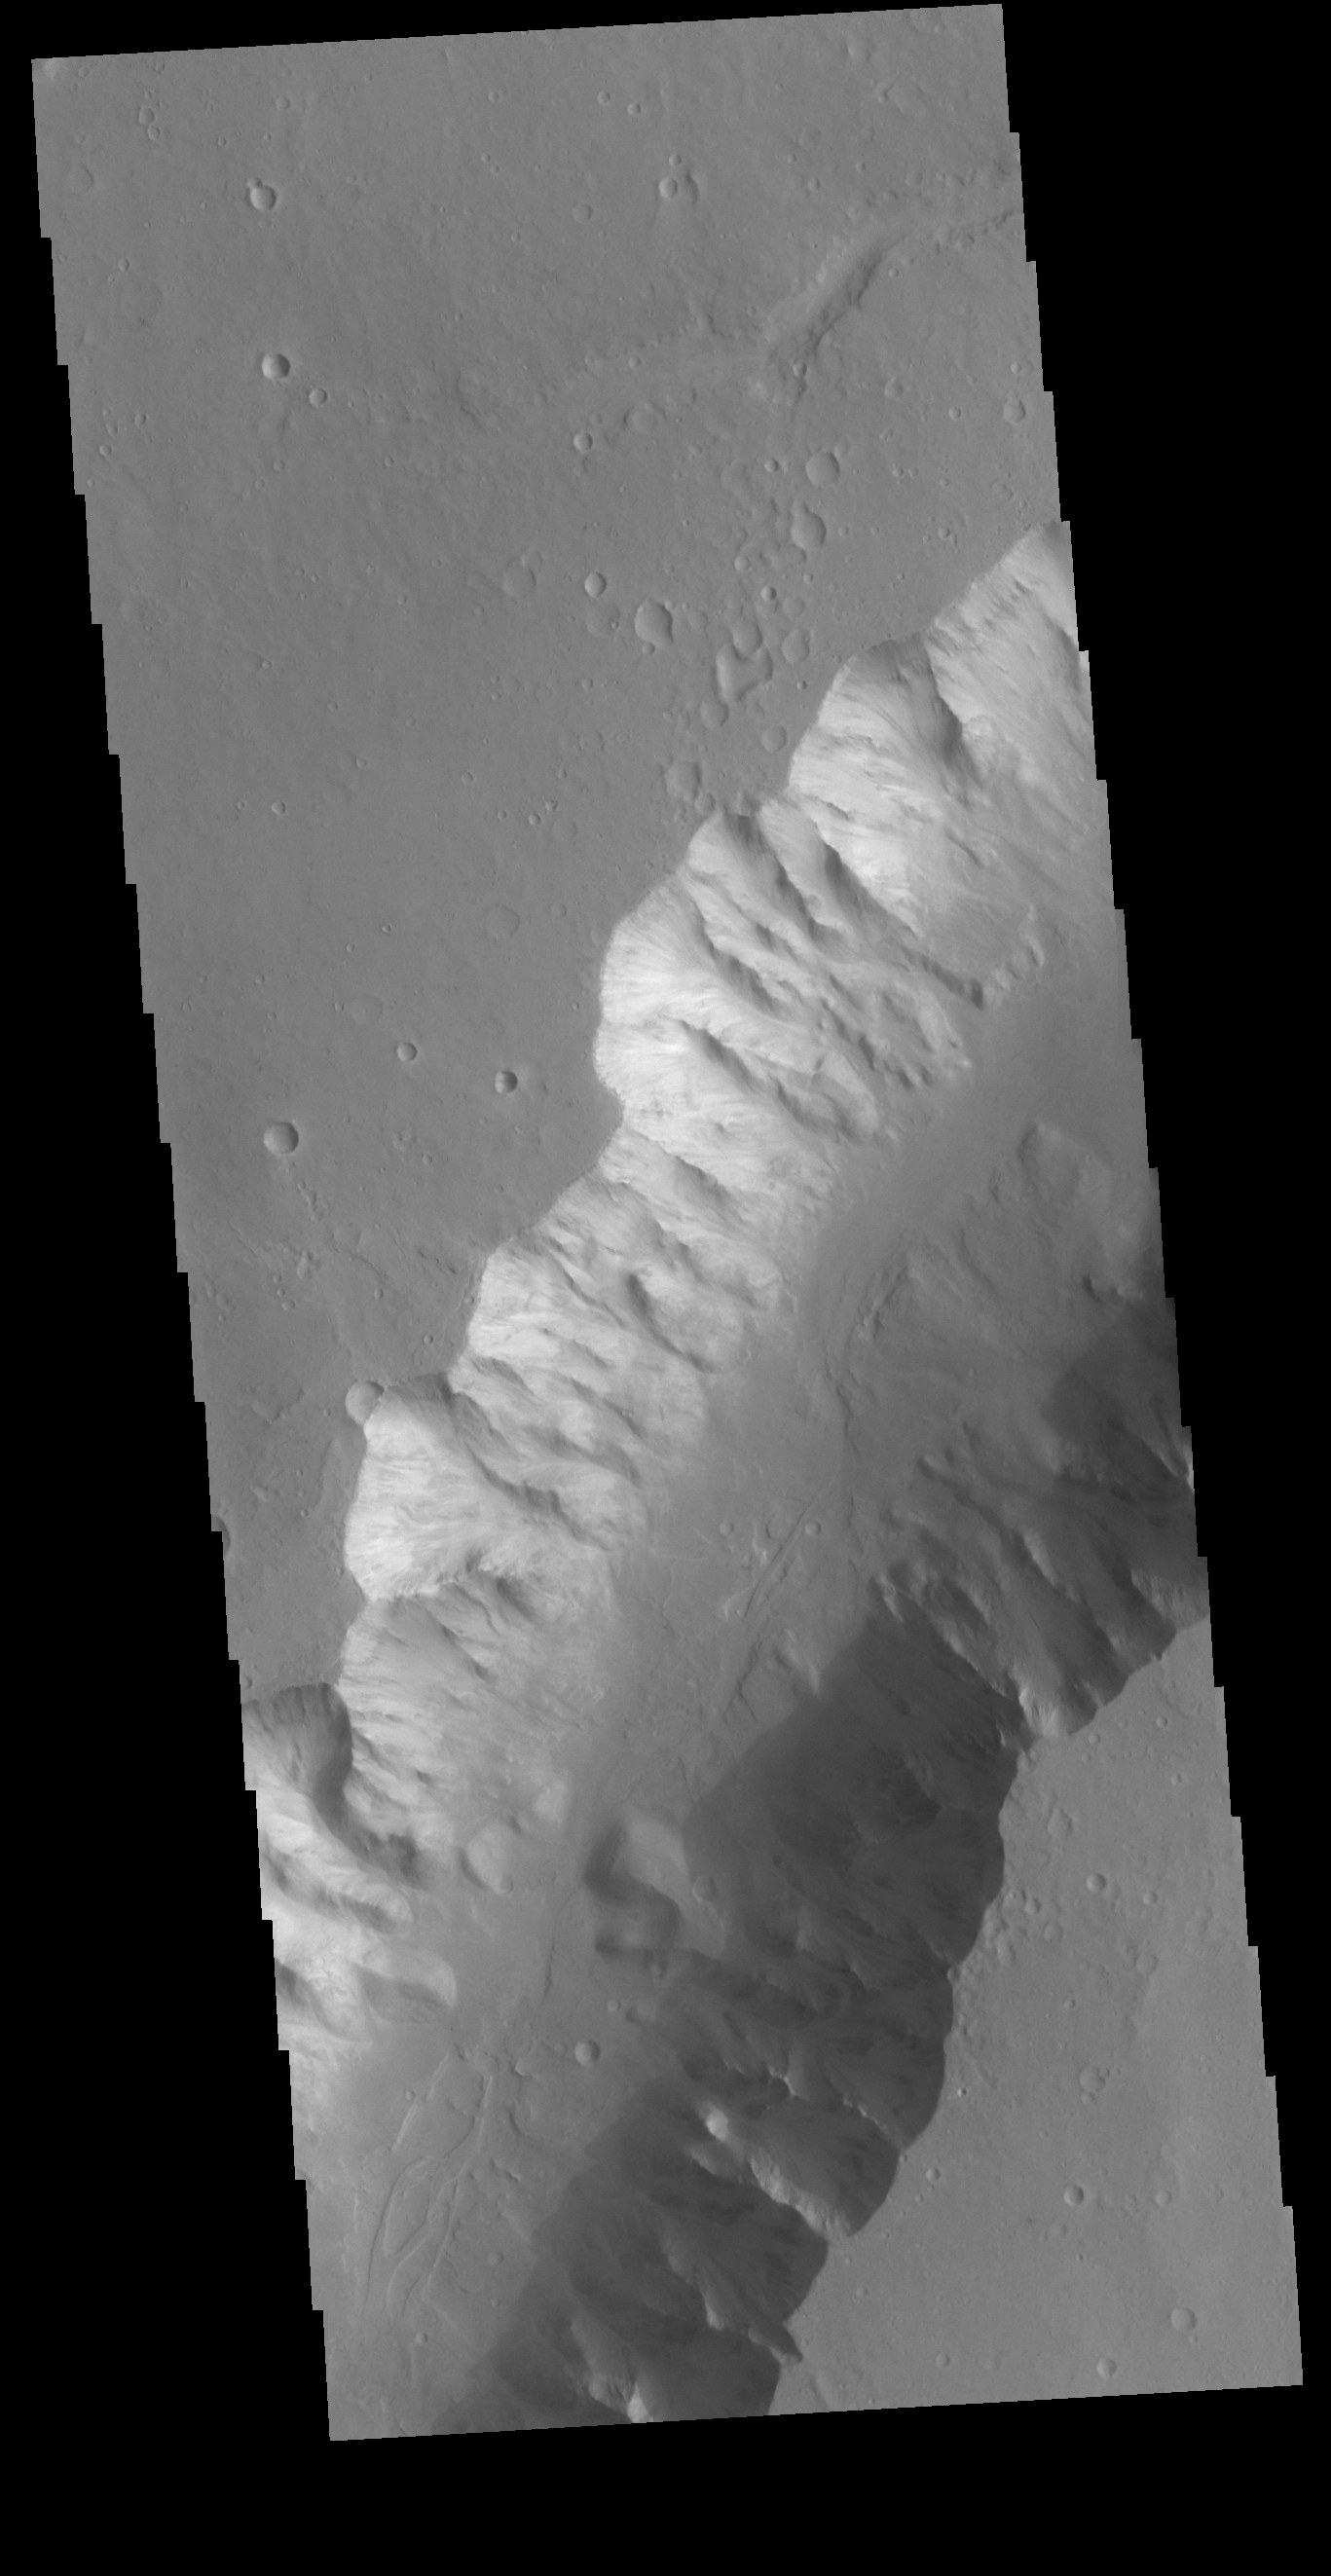

Shalbatana Vallis

Today’s VIS image shows a small section of Shalbatana Vallis. Located in Xanthe Terra, Shalbatana Vallis is an outflow channel carved by massive floods of escaping groundwater whose source lies far to the south of this image. This channel, and all others in this region, drain into Chryse Planitia.

Credit: NASA/JPL-Caltech/ASU